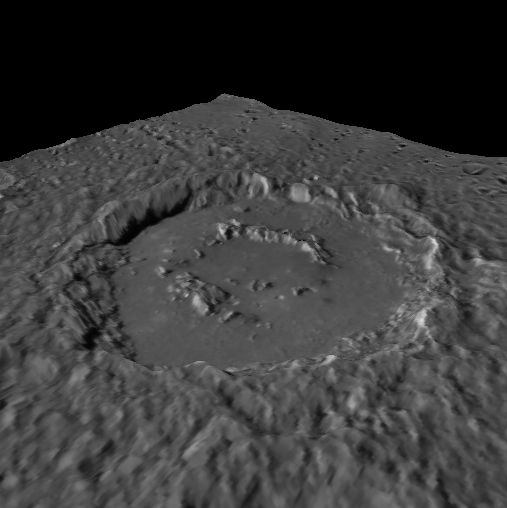

Starry Hour

Today’s image features a perspective view of the Alver crater, recently named for Estonian poet Betti Alver (1906-1989). Alver’s husband was imprisoned and died in Siberia after World War II, leading Alver to stop writing poetry for many years in protest of Soviet rule. She resumed writing poetry in the 1960s, composing the notable 1966 collection Tähetund or “Starry Hour.”

To create this image, a portion of the MDIS monochrome basemap was draped over a digital elevation model. The topography has been exaggerated by 5 times to accentuate the crater rim and central peak ring. The view is looking towards the southeast. Alver is a complex crater in the southern hemisphere of Mercury. This perspective view highlights the smooth nature of the basin floor relative to the ejecta blanket and surrounding terrain.

Instrument: Mercury Dual Imaging System (MDIS)
Center Latitude: -67.0°
Center Longitude: 77.9° E
Basemap Resolution: approximately 250 meters/pixel
Digital Elevation Model: Produced by MESSENGER Participating Scientist Bob Gaskell based on MDIS images
Vertical Exaggeration: 5 times actual
Scale: Alver crater is 151.5 km (94.1 miles) across

The MESSENGER spacecraft is the first ever to orbit the planet Mercury, and the spacecraft’s seven scientific instruments and radio science investigation are unraveling the history and evolution of the Solar System’s innermost planet. MESSENGER acquired over 150,000 images and extensive other data sets. MESSENGER is capable of continuing orbital operations until early 2015.

For information regarding the use of images, see the MESSENGER image use policy.

Credit: NASA/Johns Hopkins University Applied Physics Laboratory/Carnegie Institution of Washington